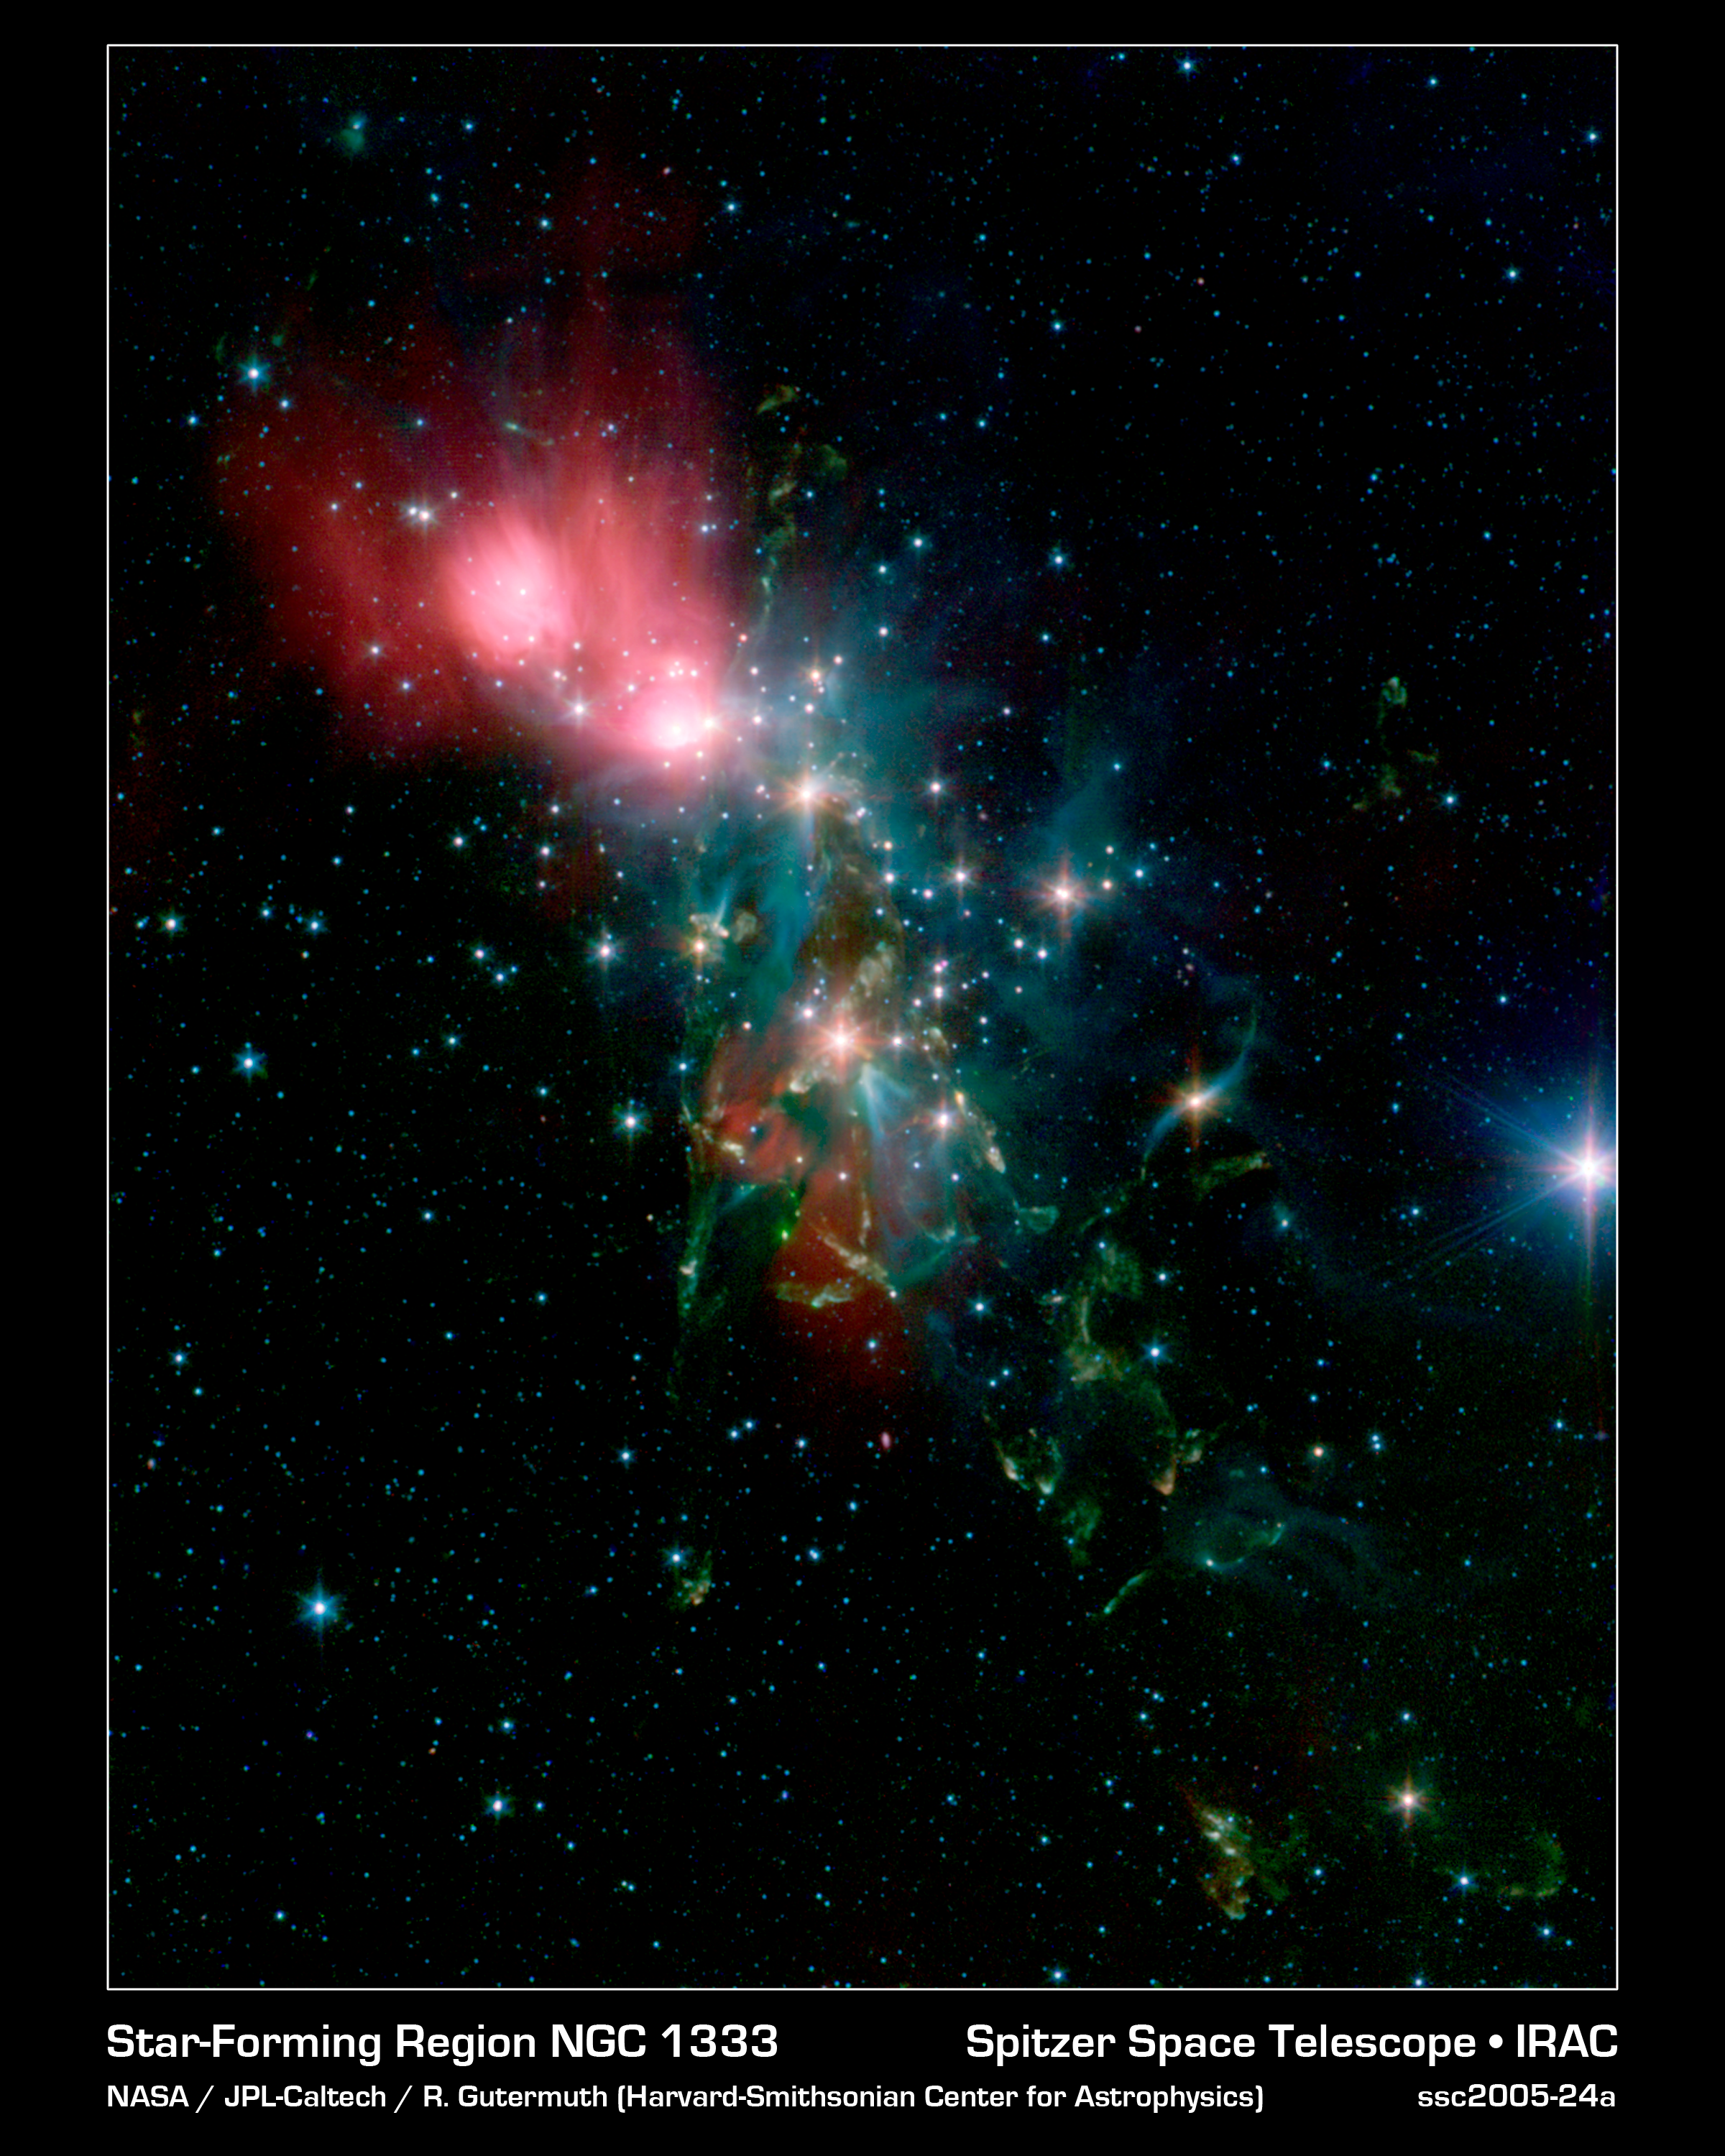

Chaotic Star Birth

Located 1,000 light-years from Earth in the constellation Perseus, a reflection nebula called NGC 1333 epitomizes the beautiful chaos of a dense group of stars being born. Most of the visible light from the young stars in this region is obscured by the dense, dusty cloud in which they formed. With NASA's Spitzer Space Telescope, scientists can detect the infrared light from these objects. This allows a look through the dust to gain a more detailed understanding of how stars like our sun begin their lives.

The young stars in NGC 1333 do not form a single cluster, but are split between two sub-groups. One group is to the north near the nebula shown as red in the image. The other group is south, where the features shown in yellow and green abound in the densest part of the natal gas cloud. With the sharp infrared eyes of Spitzer, scientists can detect and characterize the warm and dusty disks of material that surround forming stars. By looking for differences in the disk properties between the two subgroups, they hope to find hints of the star- and planet-formation history of this region.

The knotty yellow-green features located in the lower portion of the image are glowing shock fronts where jets of material, spewed from extremely young embryonic stars, are plowing into the cold, dense gas nearby. The sheer number of separate jets that appear in this region is unprecedented. This leads scientists to believe that by stirring up the cold gas, the jets may contribute to the eventual dispersal of the gas cloud, preventing more stars from forming in NGC 1333.

In contrast, the upper portion of the image is dominated by the infrared light from warm dust, shown as red.

Credit: NASA/JPL-Caltech/R. A. Gutermuth (Harvard-Smithsonian CfA)